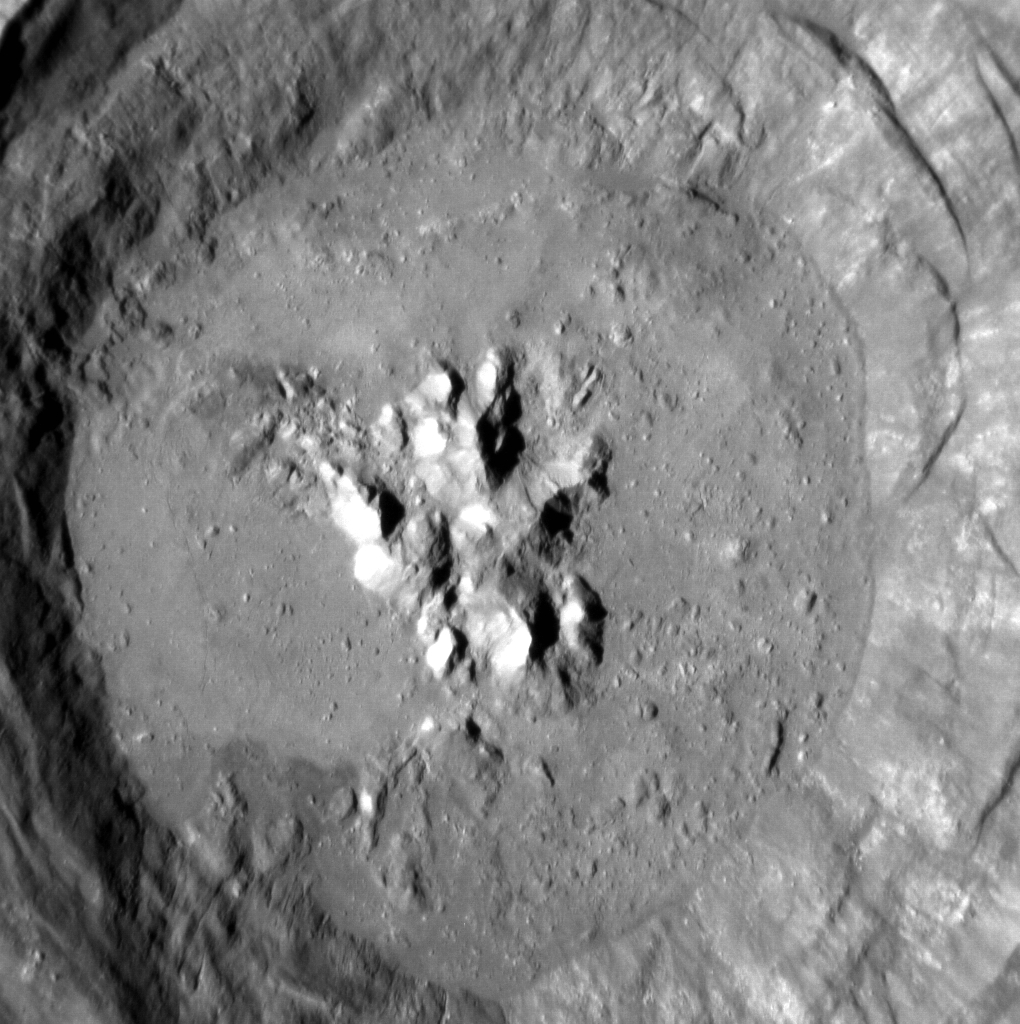

Fonteyn Crater

The interior of Fonteyn crater, one of 23 newly named craters on Mercury, is shown here. Margot Fonteyn was one of the world’s most famous dancers, dancing for the Royal Ballet in England for decades. Her namesake crater is one of the most recent impacts on Mercury; in this image you can see the sharp morphology of its central peak and impact melt that coats its floor, and in a past featured image you can see Fonteyn’s rays that stretch far from the crater.

This image was acquired as a high-resolution targeted observation. Targeted observations are images of a small area on Mercury’s surface at resolutions much higher than the 200-meter/pixel morphology base map. It is not possible to cover all of Mercury’s surface at this high resolution, but typically several areas of high scientific interest are imaged in this mode each week.

Date acquired: February 02, 2012
Image Mission Elapsed Time (MET): 236702541
Image ID: 1345075
Instrument: Narrow Angle Camera (NAC) of the Mercury Dual Imaging System (MDIS)
Center Latitude: 32.81°
Center Longitude: 95.58° E
Resolution: 17 meters/pixel
Scale: Fonteyn crater is 29 km (18 miles) in diameter
Incidence Angle: 62.0°
Emission Angle: 26.3°
Phase Angle: 35.6°

The MESSENGER spacecraft is the first ever to orbit the planet Mercury, and the spacecraft’s seven scientific instruments and radio science investigation are unraveling the history and evolution of the Solar System’s innermost planet. Visit the Why Mercury? section of this website to learn more about the key science questions that the MESSENGER mission is addressing. During the one-year primary mission, MDIS acquired 88,746 images and extensive other data sets. MESSENGER is now in a year-long extended mission, during which plans call for the acquisition of more than 80,000 additional images to support MESSENGER’s science goals.

These images are from MESSENGER, a NASA Discovery mission to conduct the first orbital study of the innermost planet, Mercury. For information regarding the use of images, see the MESSENGER image use policy.

Credit: NASA/Johns Hopkins University Applied Physics Laboratory/Carnegie Institution of Washington